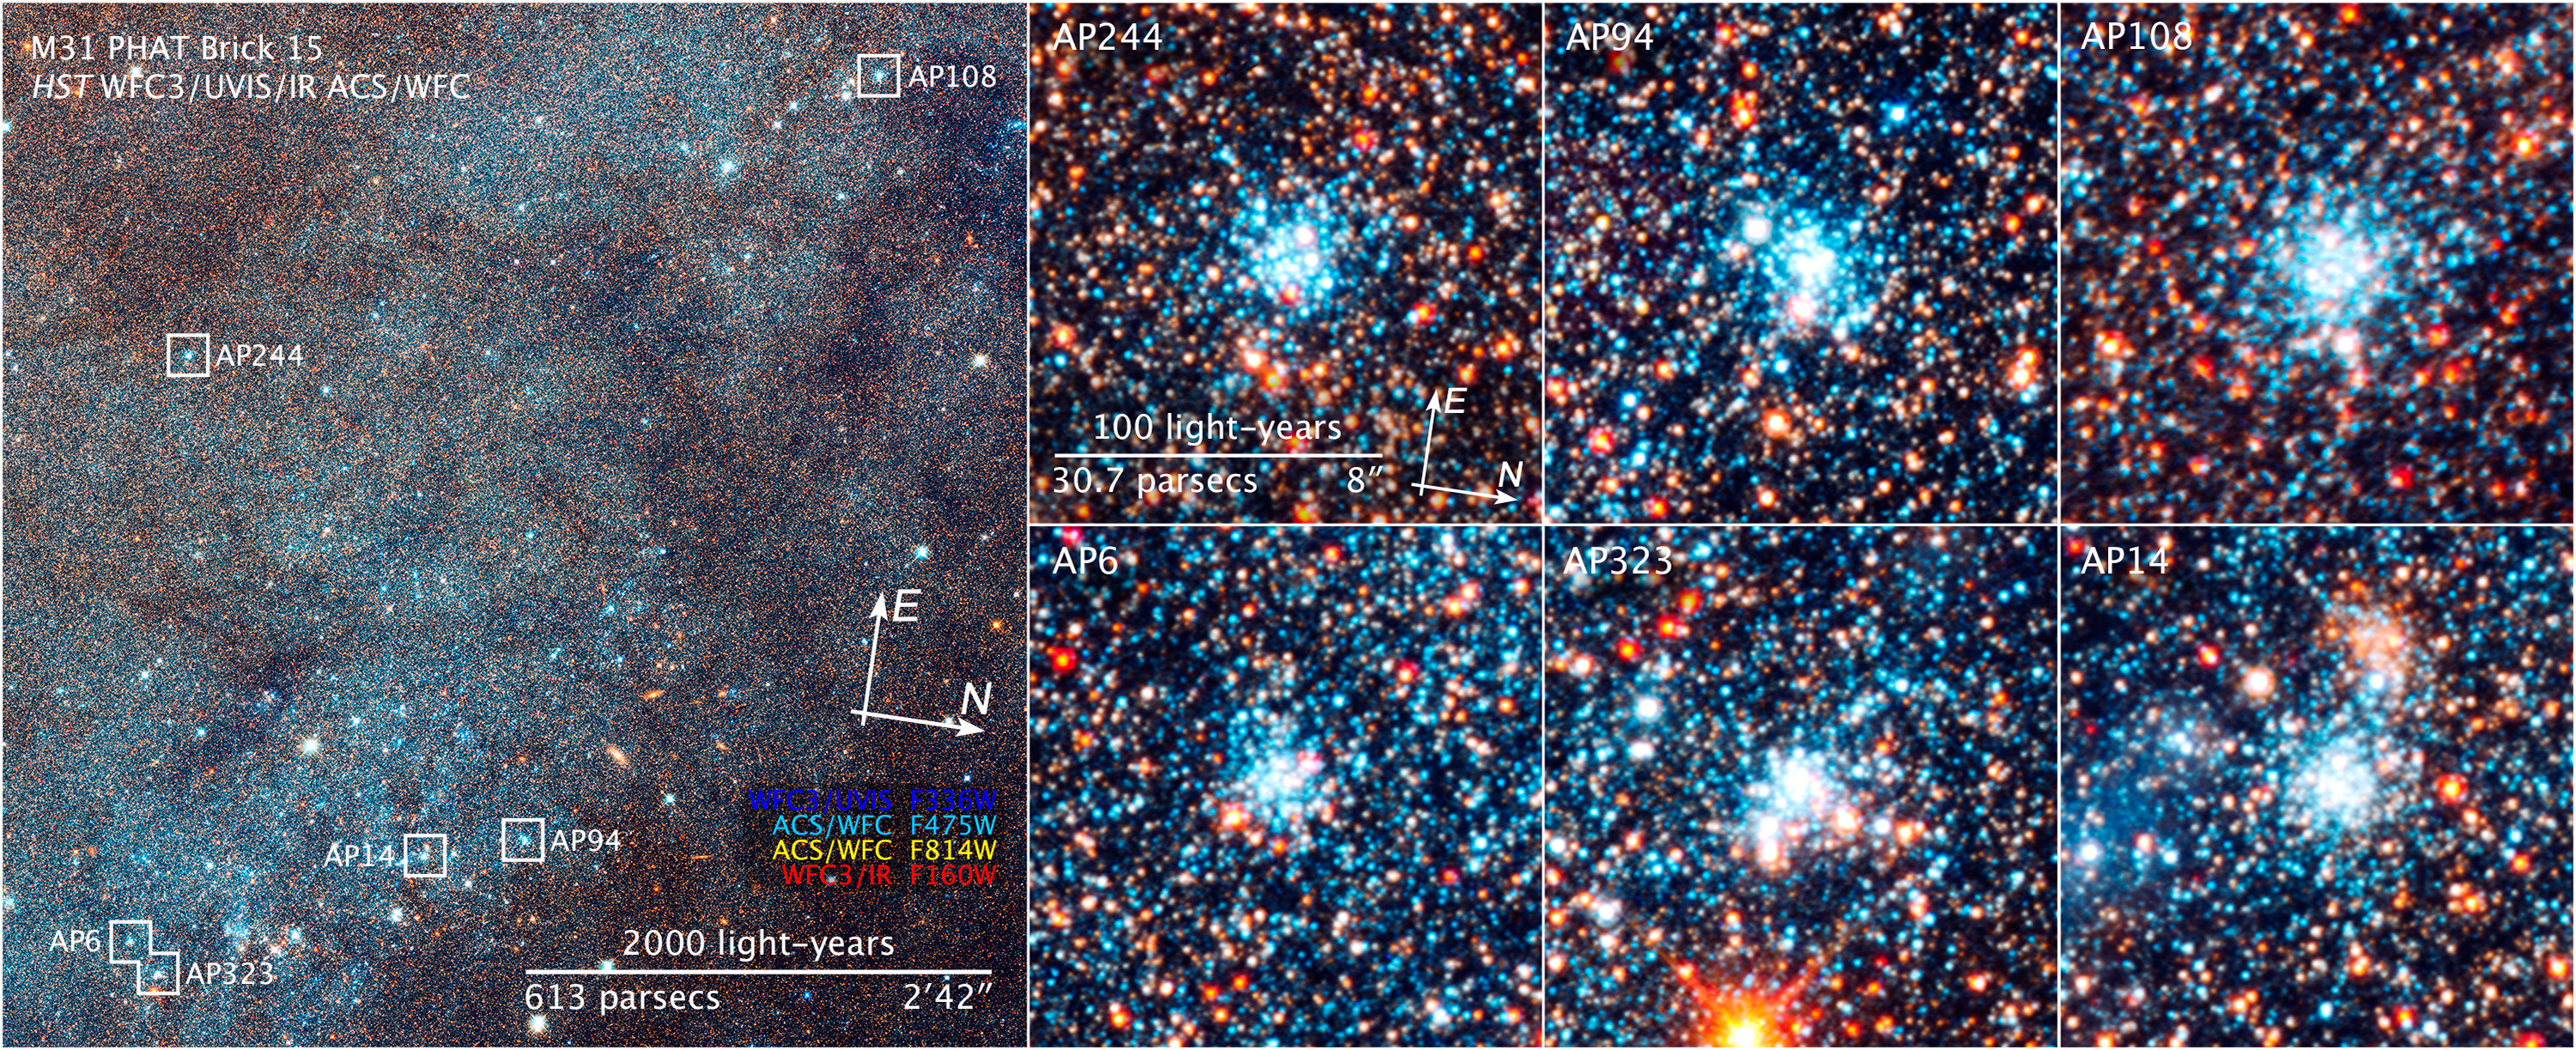

Compass and Scale Image for Portion of Andromeda Galaxy and Star Clusters

Object Name: M31, Andromeda Galaxy, AP244, AP94, AP108, AP6, AP323, AP14
Object Description: Spiral Galaxy
Instrument: HST/ACS/WFC, HST/WFC3/UVIS, and HST/WFC3/IR
Filters: F336W (U), F475W (g), F814W (I), and F160W (H)

These images are composites of separate exposures acquired by the ACS and WFC3 instruments on the Hubble Space Telescope. Several filters were used to sample broad wavelength ranges. The color results from assigning different hues (colors) to each monochromatic (grayscale) image associated with an individual filter. In this case, the assigned colors are: Blue: WFC3/UVIS F336W (U) Green: ACS/WFC F475W (g) Yellow: ACS/WFC F814W (I) Red: WFC3/IR F160W (H)

Credit: Image: NASA, ESA, and Z. Levay (STScI); Science: NASA, ESA, J. Dalcanton, B.F. Williams, L.C. Johnson (University of Washington), and the PHAT team